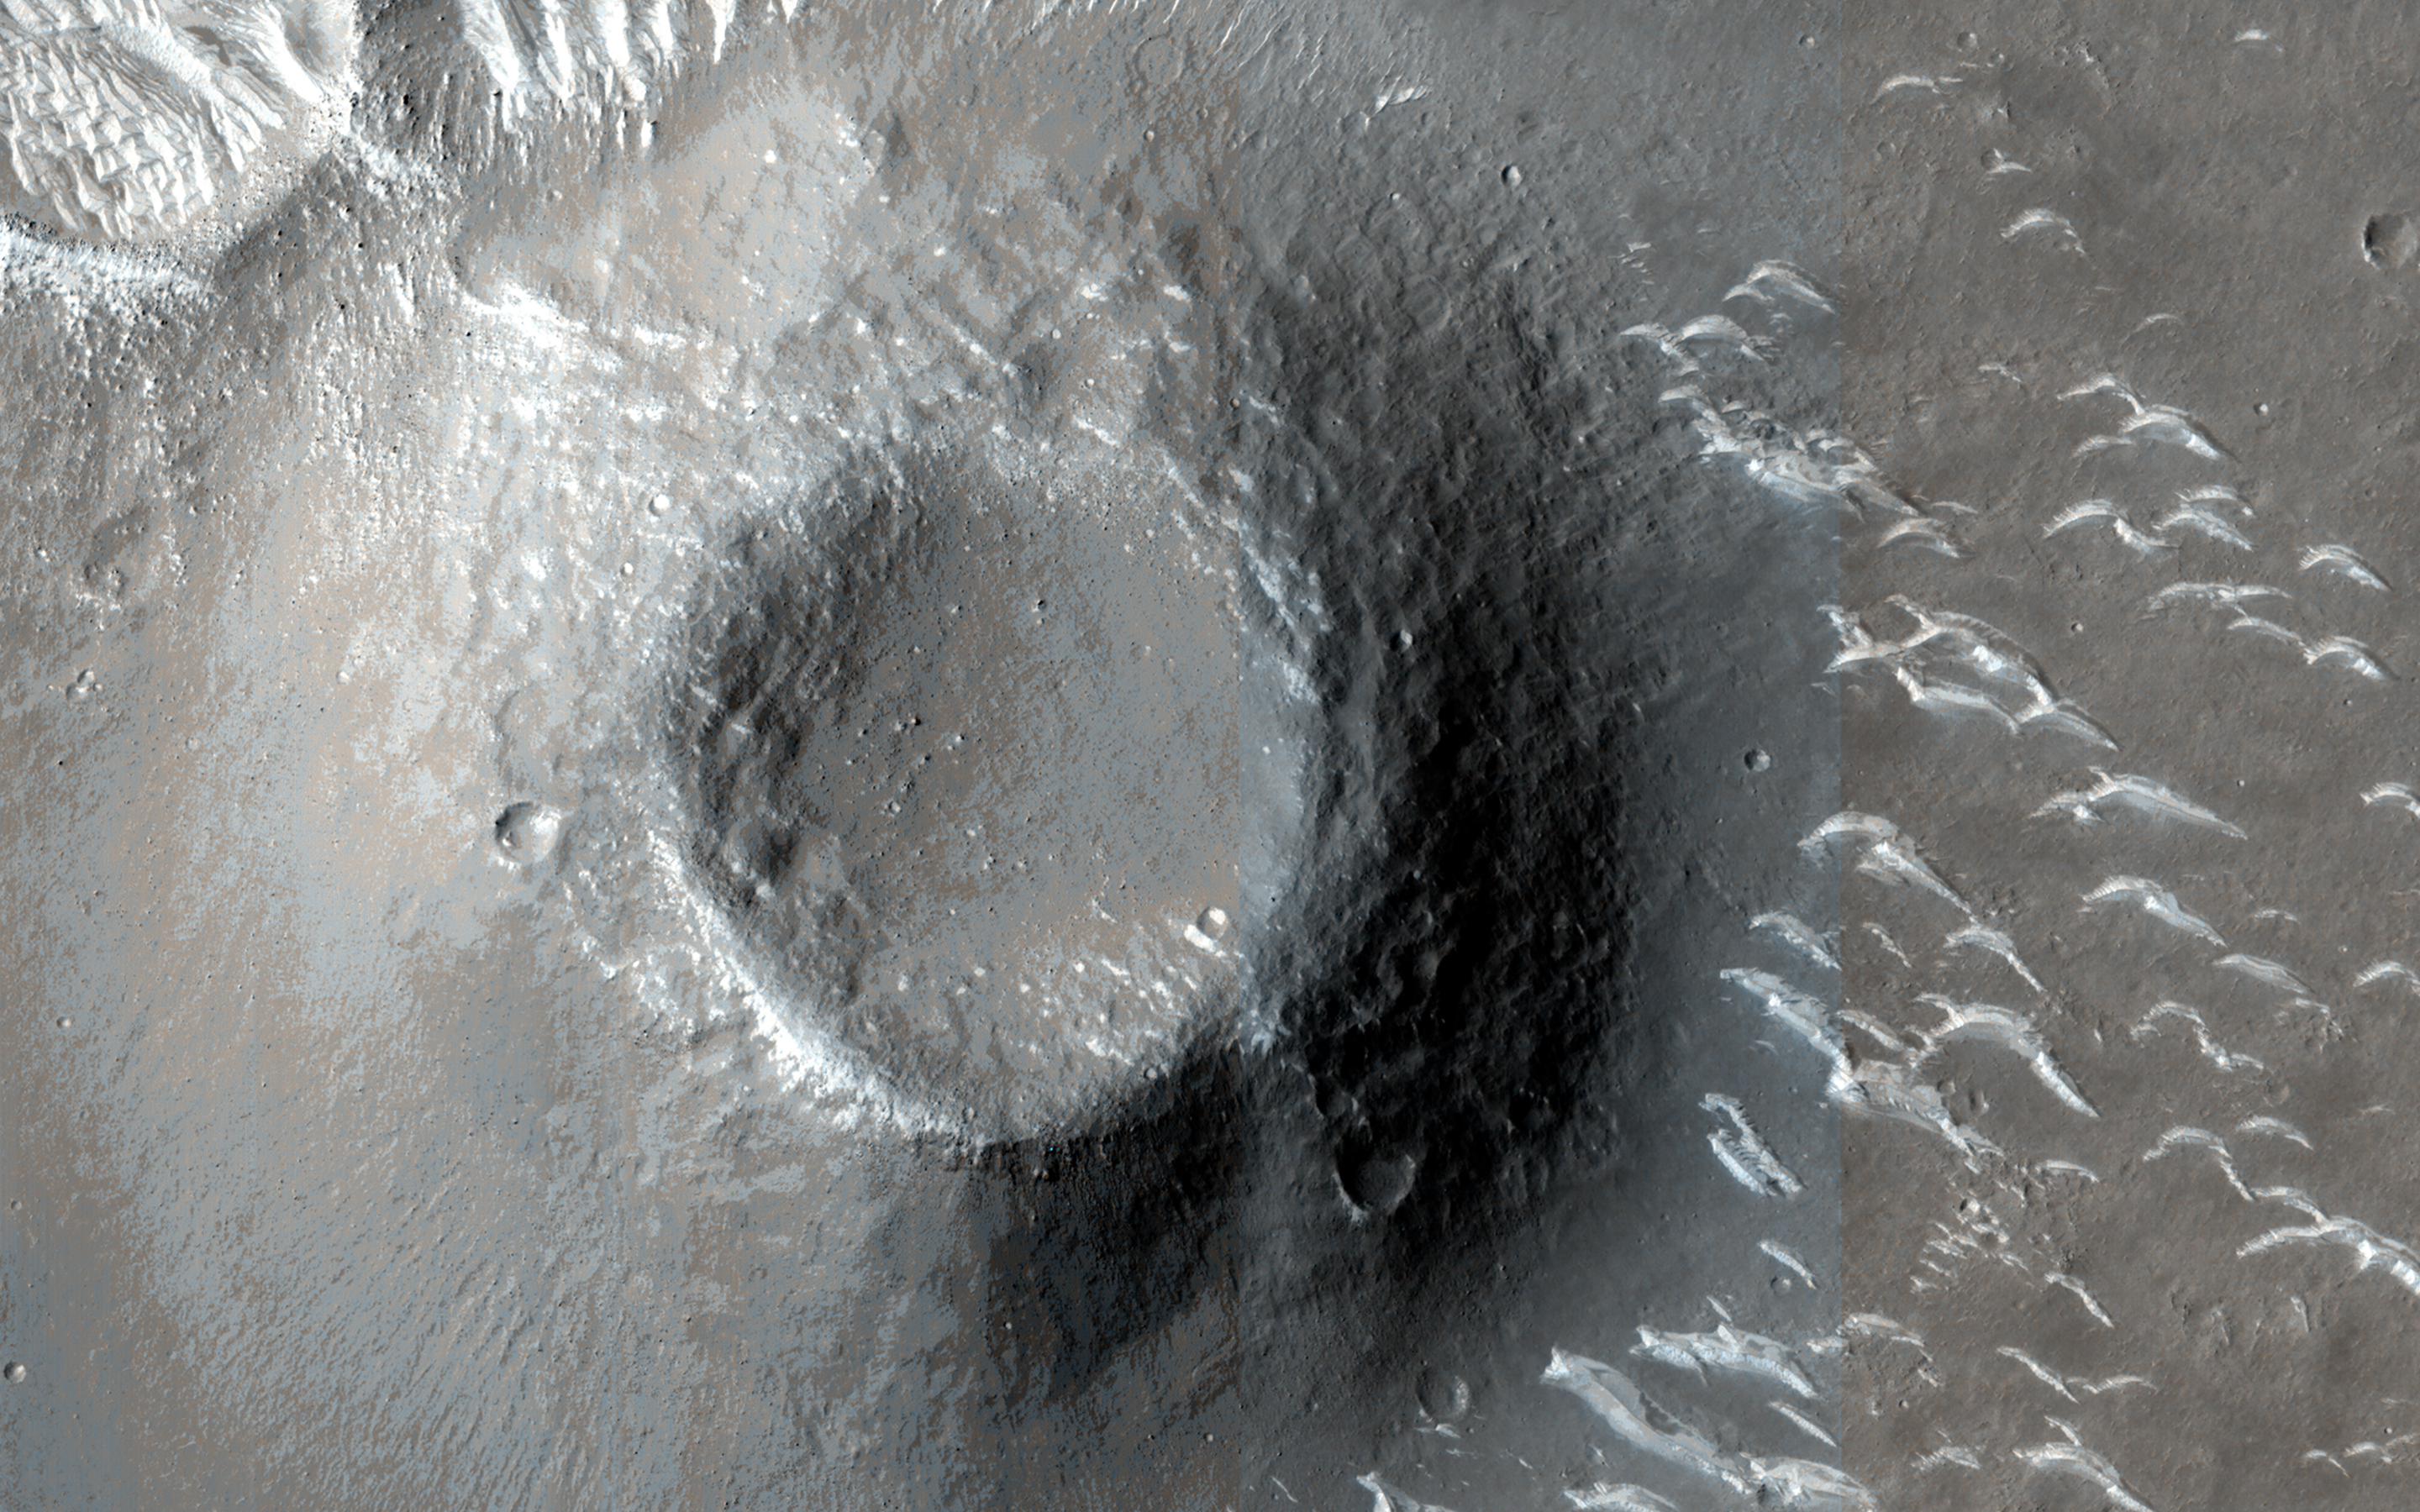

The Zhurong Rover Explores Utopia Planitia

The Chinese Zhurong rover, named after the god of fire in Chinese mythology, landed in Utopia Planitia in May 2021. Utopia Planitia is a volcanic region located in the low-lying Northern Hemisphere of Mars.

The expansive, flat, smooth plains of Utopia are dimpled by impact craters, volcanic domes, light-toned ridges made of wind-blown materials, and troughs. If the rover continues to drive south from its landing site, this HiRISE view shows the kind of terrain and features Zhurong may explore.

The map is projected here at a scale of 25 centimeters (9.8 inches) per pixel. (The original image scale is 28.8 centimeters [11.3 inches] per pixel [with 1 x 1 binning]; objects on the order of 86 centimeters [33.9 inches] across are resolved.) North is up.

The University of Arizona, in Tucson, operates HiRISE, which was built by Ball Aerospace & Technologies Corp., in Boulder, Colorado. NASA’s Jet Propulsion Laboratory, a division of Caltech in Pasadena, California, manages the Mars Reconnaissance Orbiter Project for NASA’s Science Mission Directorate, Washington.

Credit: NASA/JPL-Caltech/University of Arizona